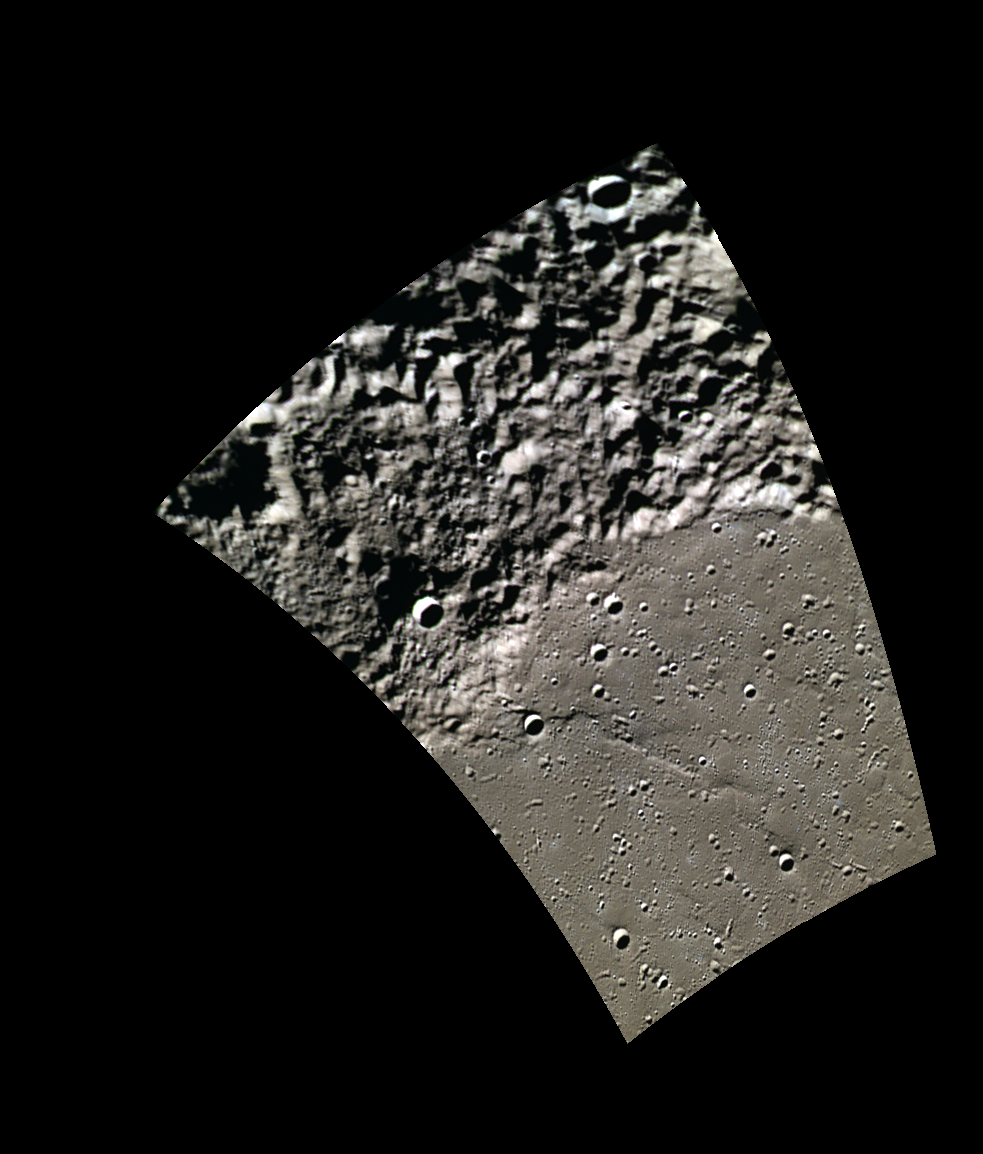

Beyond the Wall

Today’s image of the day features a striking boundary of smooth and rough terrain near Mercury’s north pole. This rugged wall of mountains would create quite a staggering view for an adventurer (or a rover) after crossing the expansive northern plains.

This image was acquired as part of MDIS’s minimum-phase-angle color campaign. Near the north polar region, the incidence angle (measured from the vertical) is always fairly high because the Sun is low on the horizon. The minimum-phase-angle color campaign acquires images under conditions that minimize the shadows in an image by viewing the surface as nearly as possible from the same direction as the Sun’s illumination, which minimizes the phase angle. Images are acquired through five of the WAC’s narrow-band color filters, for regions north of 60° N, at an average resolution of 500 meters/pixel. The minimum-phase-angle color campaign began in March 2013.

Date acquired: April 15, 2014
Image Mission Elapsed Time (MET): 39881820, 39881827, 39881817
Image ID: 6129196, 6129198, 6129195
Instrument: Wide Angle Camera (WAC) of the Mercury Dual Imaging System (MDIS)
WAC filters: 9, 7, 6 (996, 748, 433 nanometers) in red, green, and blue
Center Latitude: 81.78°
Center Longitude: 163.9° E
Resolution: 225 meters/pixel
Scale: The boundary of smooth and rough terrain is approximately 130 km (81 mi.) long in this image.
Incidence Angle: 82.8°
Emission Angle: 54.7°
Phase Angle: 28.0°

The MESSENGER spacecraft is the first ever to orbit the planet Mercury, and the spacecraft’s seven scientific instruments and radio science investigation are unraveling the history and evolution of the Solar System’s innermost planet. MESSENGER acquired over 150,000 images and extensive other data sets. MESSENGER is capable of continuing orbital operations until early 2015.

For information regarding the use of images, see the MESSENGER image use policy.

Credit: NASA/Johns Hopkins University Applied Physics Laboratory/Carnegie Institution of Washington